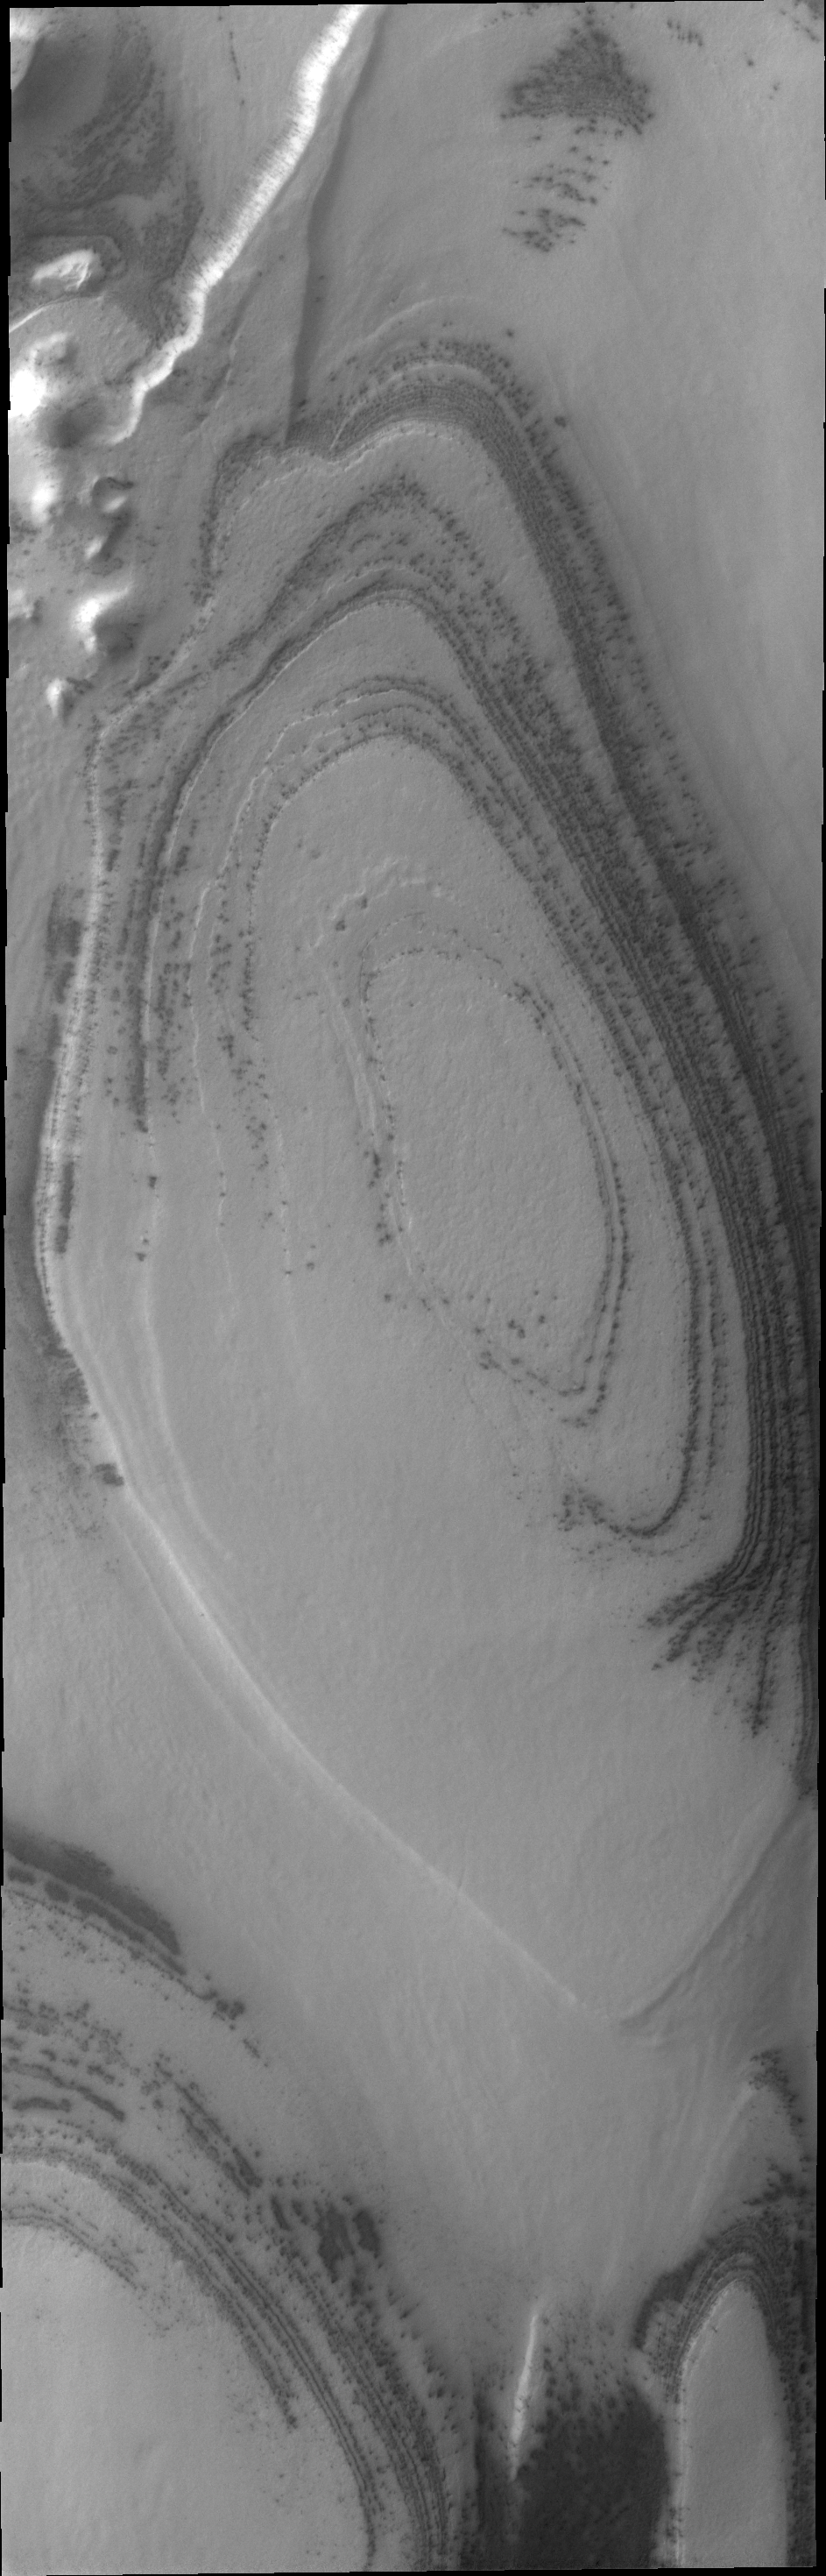

South Pole

The sun has now risen over the south pole of Mars. The polar surface is defrosting. This VIS image shows layering near the margin of the south polar cap.

Credit: NASA/JPL/ASU